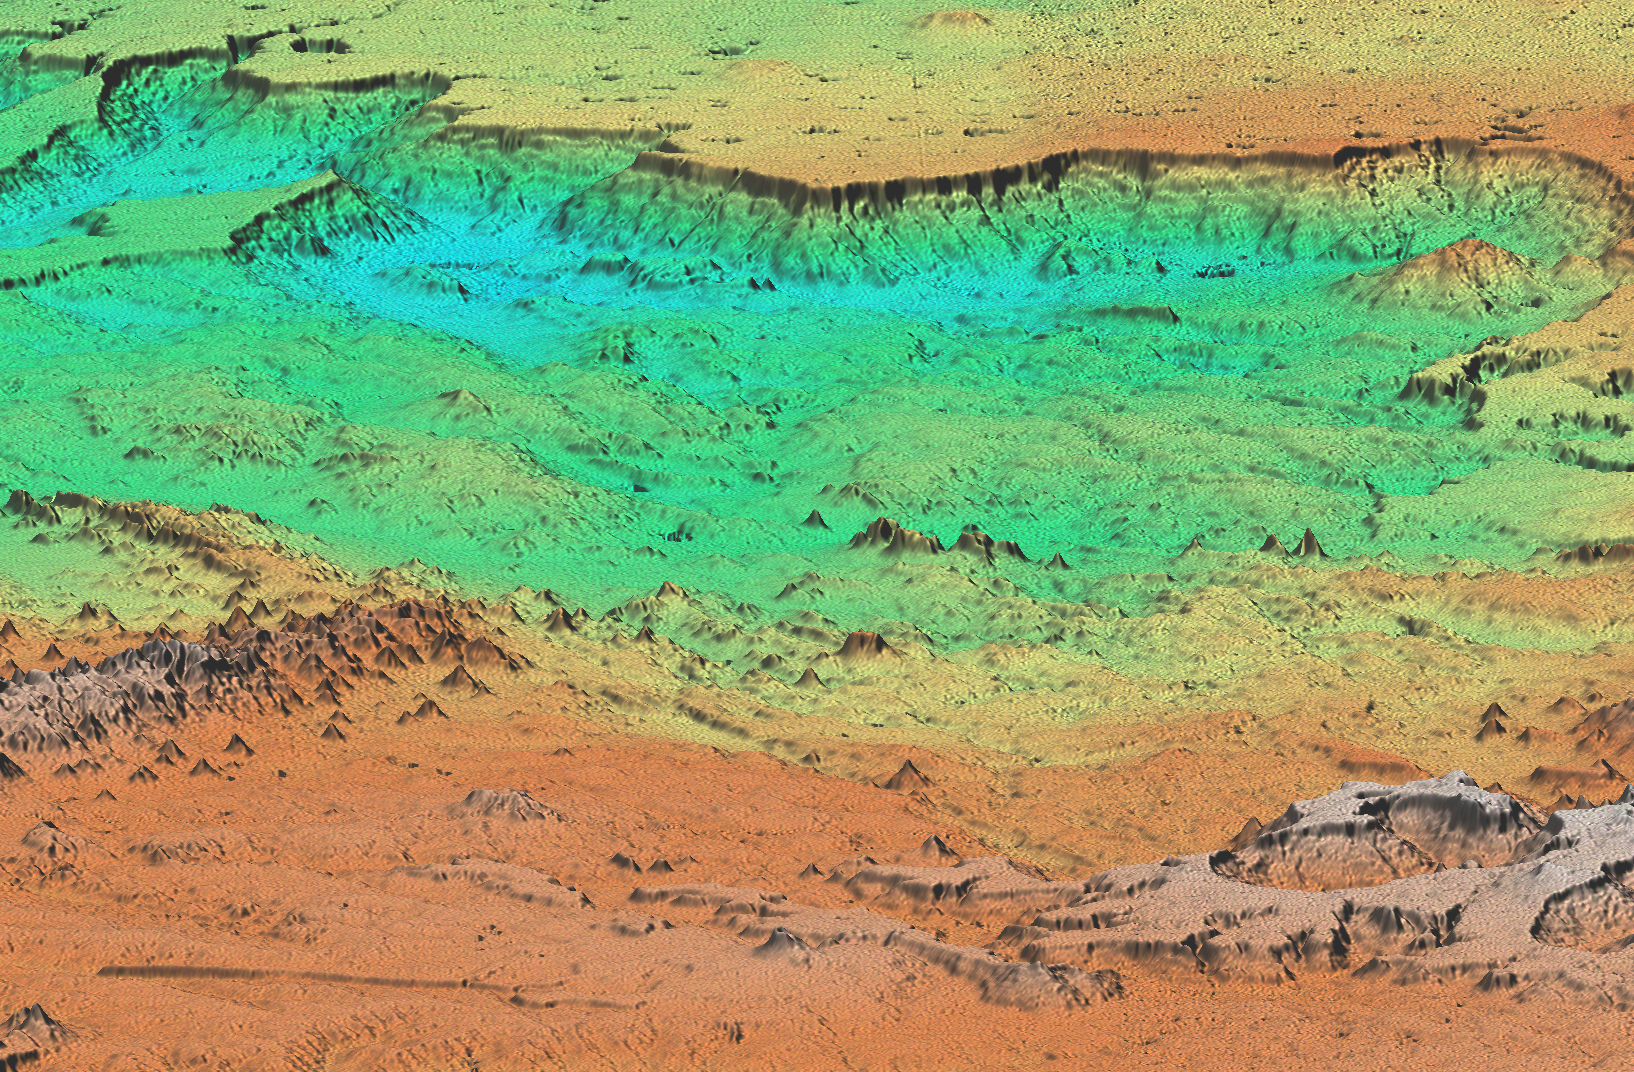

Perspective view of shaded relief, color as height, Patagonia, Argentina

This perspective view of Patagonia, Argentina shows a spectacular landscape formed by volcanoes, rivers, and wind. The area is located just east of the narrow range of the Andes Mountains, about 100 kilometers (62 miles) east of the border with Chile. Interesting features include basalt-capped mesas (top) and young volcanic cones (left foreground). Geologists will use SRTM topographic data to study the interaction of volcanic, climatic and erosional processes.

This shaded relief perspective view was generated using topographic data from the Shuttle Radar Topography Mission. A computer-generated artificial light source illuminates the elevation data to produce a pattern of light and shadows. Slopes facing the light appear bright, while those facing away are shaded. On flatter surfaces, the pattern of light and shadows can reveal subtle features in the terrain. Colors show the elevation as measured by SRTM. Colors range from blue at the lowest elevations to white at the highest elevations. This image contains about 1100 meters (3600 feet) of total relief. To emphasize subtle differences in topography, the relief is exaggerated by a factor of 5.

The Shuttle Radar Topography Mission (SRTM), launched on February 11, 2000, uses the same radar instrument that comprised the Spaceborne Imaging Radar-C/X-Band Synthetic Aperture Radar (SIR-C/X-SAR) that flew twice on the Space Shuttle Endeavour in 1994. The mission is designed to collect three-dimensional measurements of the Earth’s surface. To collect the 3-D data, engineers added a 60-meter-long (200-foot) mast, an additional C-band imaging antenna and improved tracking and navigation devices. The mission is a cooperative project between the National Aeronautics and Space Administration (NASA), the National Imagery and Mapping Agency (NIMA) and the German (DLR) and Italian (ASI) space agencies. It is managed by NASA’s Jet Propulsion Laboratory, Pasadena, CA, for NASA’s Earth Science Enterprise, Washington, DC.

Size: 70 km (43 miles) x 70 km (43 miles)
Location: 41 deg. South lat., 69 deg. West lon.
Orientation: Looking South
Original Data Resolution: 30 meters (99 feet)
Date Acquired: February 19, 2000
Image: NASA/JPL/NIMA

Credit: NASA/JPL